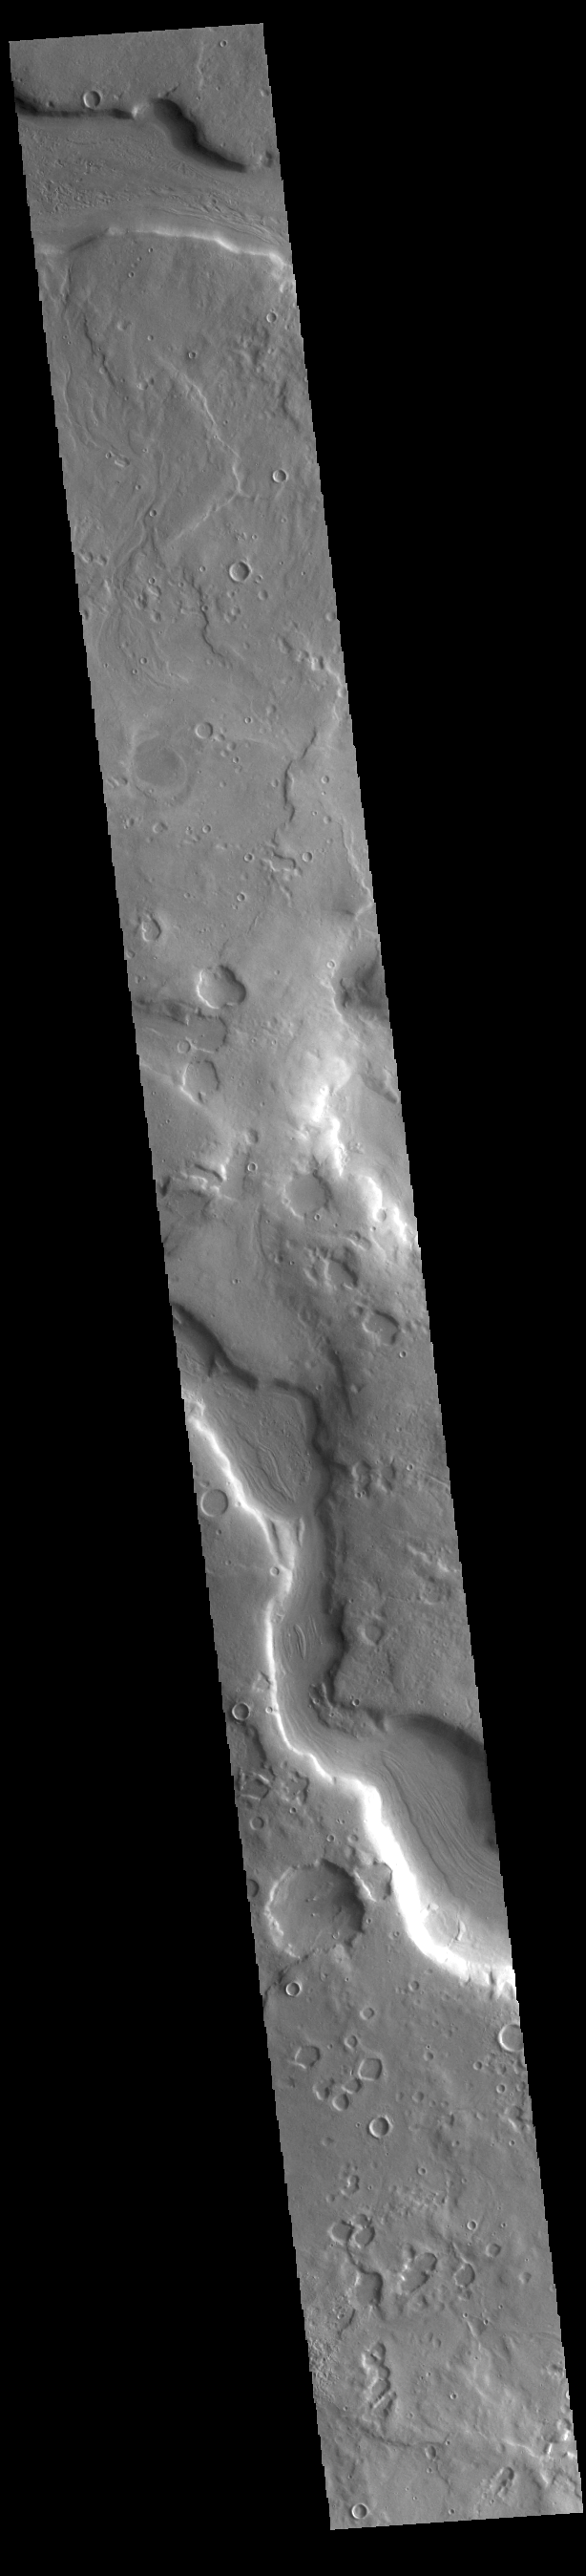

Arabia Terra Channel

Today’s VIS image shows part of a large unnamed channel located in northern Arabia Terra. Channels in this region of Arabia Terra typically flow northward into the lower elevations of Acidalia Planitia, however this channel flows east/west over the majority of its length.

Credit: NASA/JPL-Caltech/ASU